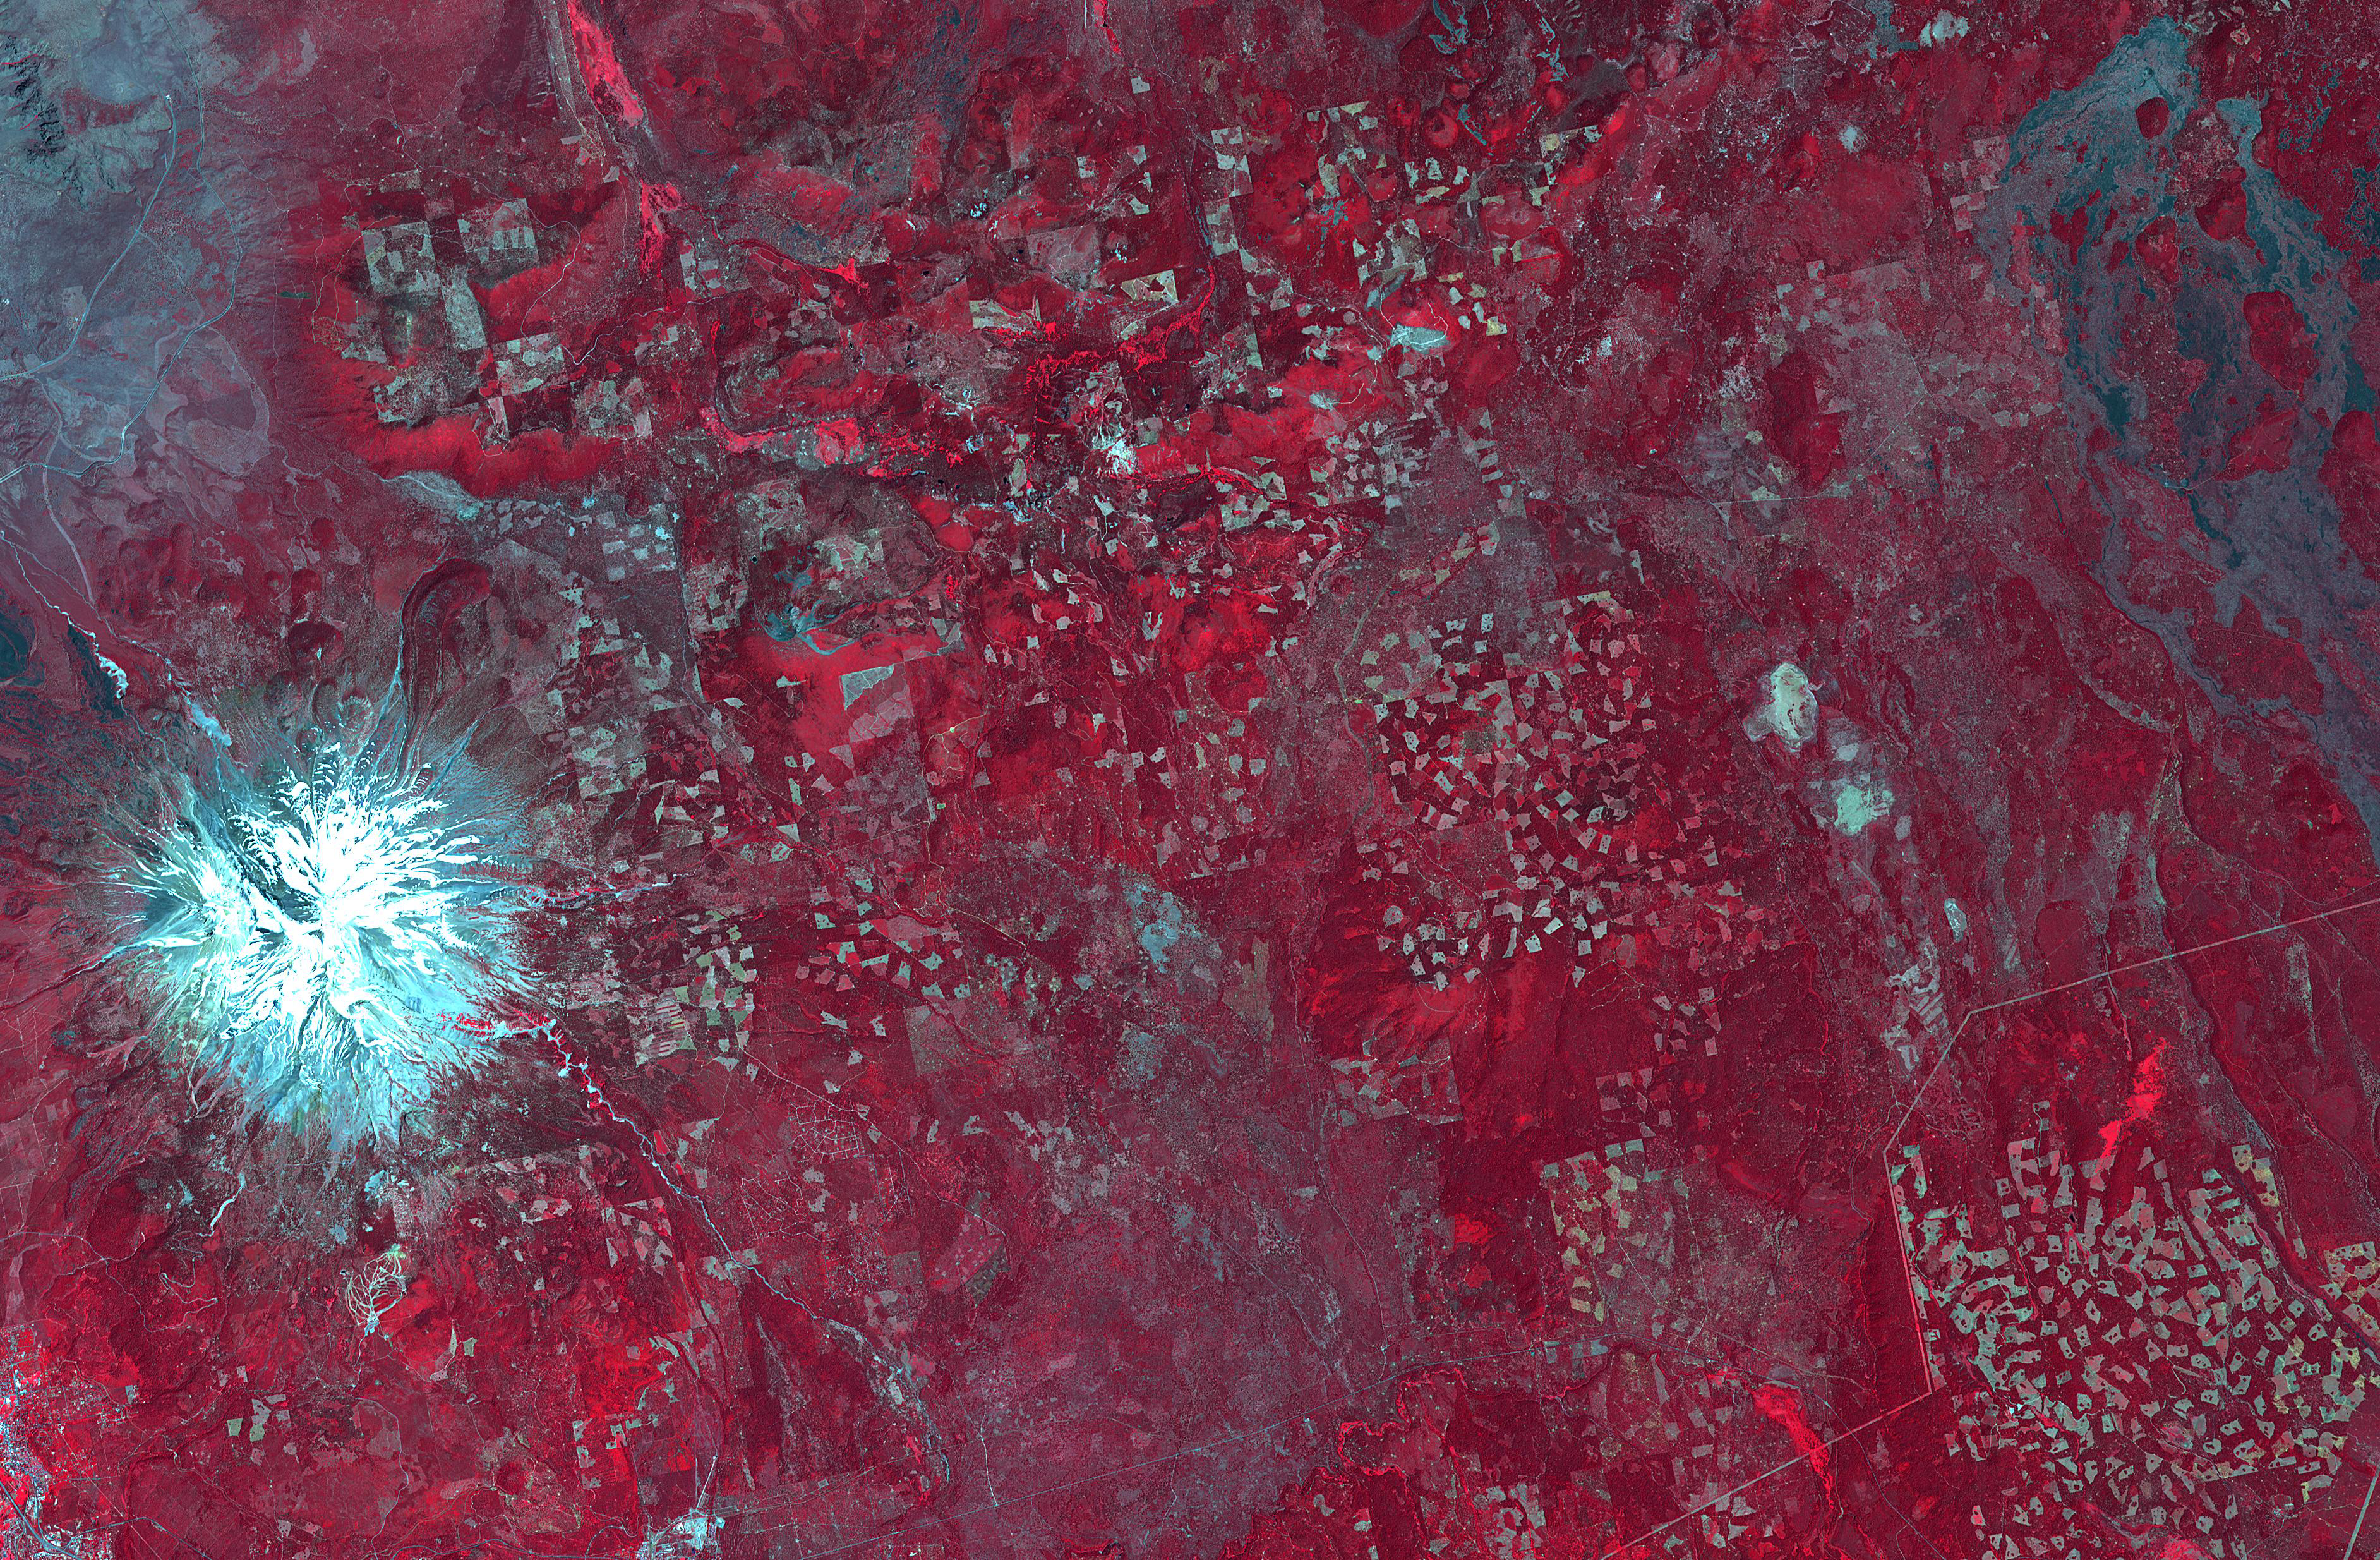

Logging in Northern California

In northern California, east of Mt. Shasta, the footprints of clear-cut logging activities are evident in this ASTER image. Newer logged-out parcels are brighter blue-green. Where secondary growth has started, the logged tracts appear “fuzzy.” Note that some of the logged-out tracts are located within the Shasta National Forest. The image was acquired July 2, 2018, covers an area of 37 by 56.5 kilometers, and is located at 42.5 degrees north, 122 degrees west.

With its 14 spectral bands from the visible to the thermal infrared wavelength region and its high spatial resolution of about 50 to 300 feet (15 to 90 meters), ASTER images Earth to map and monitor the changing surface of our planet. ASTER is one of five Earth-observing instruments launched Dec. 18, 1999, on Terra. The instrument was built by Japan’s Ministry of Economy, Trade and Industry. A joint U.S./Japan science team is responsible for validation and calibration of the instrument and data products.

The broad spectral coverage and high spectral resolution of ASTER provides scientists in numerous disciplines with critical information for surface mapping and monitoring of dynamic conditions and temporal change. Example applications are monitoring glacial advances and retreats; monitoring potentially active volcanoes; identifying crop stress; determining cloud morphology and physical properties; wetlands evaluation; thermal pollution monitoring; coral reef degradation; surface temperature mapping of soils and geology; and measuring surface heat balance.

The U.S. science team is located at NASA’s Jet Propulsion Laboratory in Pasadena, Calif. The Terra mission is part of NASA’s Science Mission Directorate, Washington.

Credit: NASA/METI/AIST/Japan Space Systems, and U.S./Japan ASTER Science Team